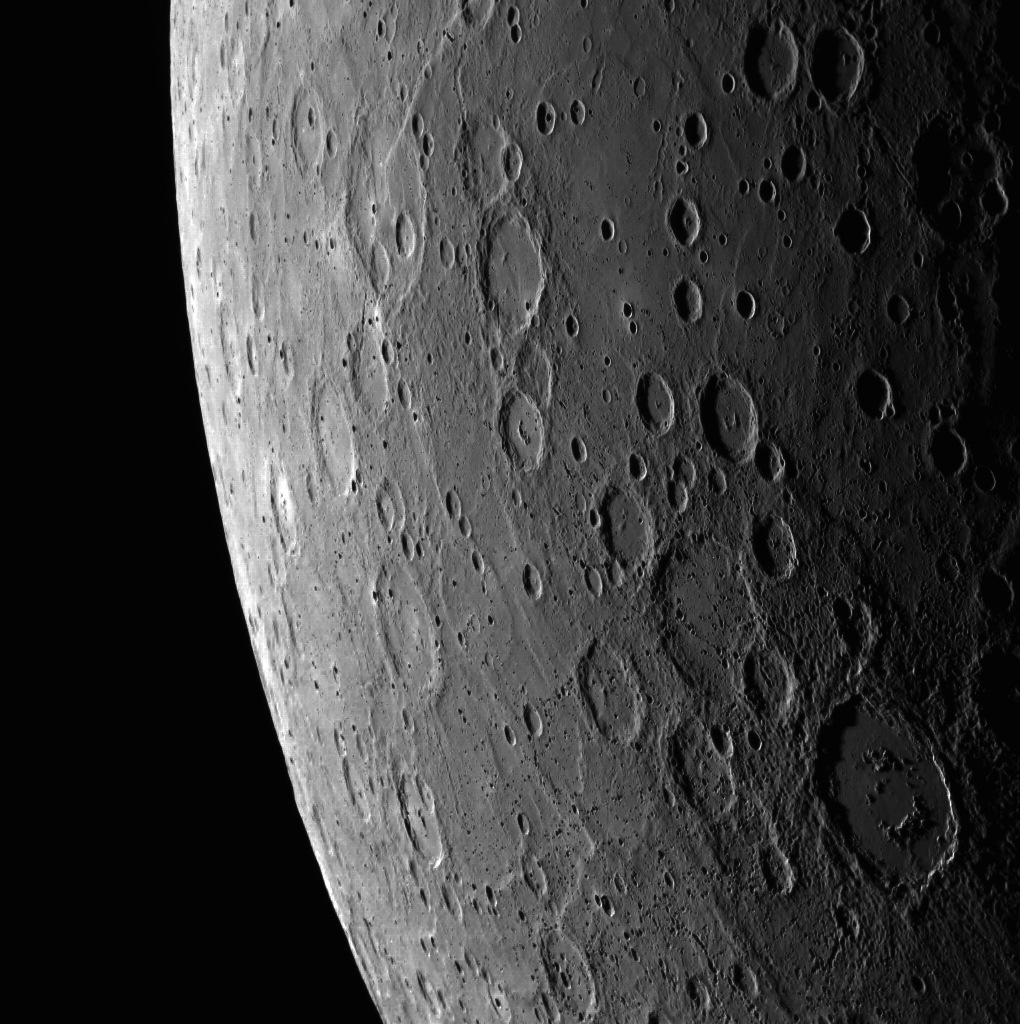

Alver and the Rupes

Another beautiful day on Mercury! At the bottom right is Alver crater, while the 760-km (475-mile) long Belgica Rupes can be seen at the top.

This image was acquired as part of MDIS’s limb imaging campaign. Once per week, MDIS captures images of Mercury’s limb, with an emphasis on imaging the southern hemisphere limb. These limb images provide information about Mercury’s shape and complement measurements of topography made by the Mercury Laser Altimeter (MLA) of Mercury’s northern hemisphere.

Date acquired: July 22, 2014
Image Mission Elapsed Time (MET): 48360630
Image ID: 6731314
Instrument: Wide Angle Camera (WAC) of the Mercury Dual Imaging System (MDIS)
WAC filter: 7 (748 nanometers)
Center Latitude: -59.37°
Center Longitude: 58.76° E
Resolution: 811 meters/pixel
Scale: Alver crater is approximately 152 km (94 miles) in diameter

The MESSENGER spacecraft is the first ever to orbit the planet Mercury, and the spacecraft’s seven scientific instruments and radio science investigation are unraveling the history and evolution of the Solar System’s innermost planet. During the first two years of orbital operations, MESSENGER acquired over 150,000 images and extensive other data sets. MESSENGER is capable of continuing orbital operations until early 2015.

For information regarding the use of images, see the MESSENGER image use policy.

Credit: NASA/Johns Hopkins University Applied Physics Laboratory/Carnegie Institution of Washington